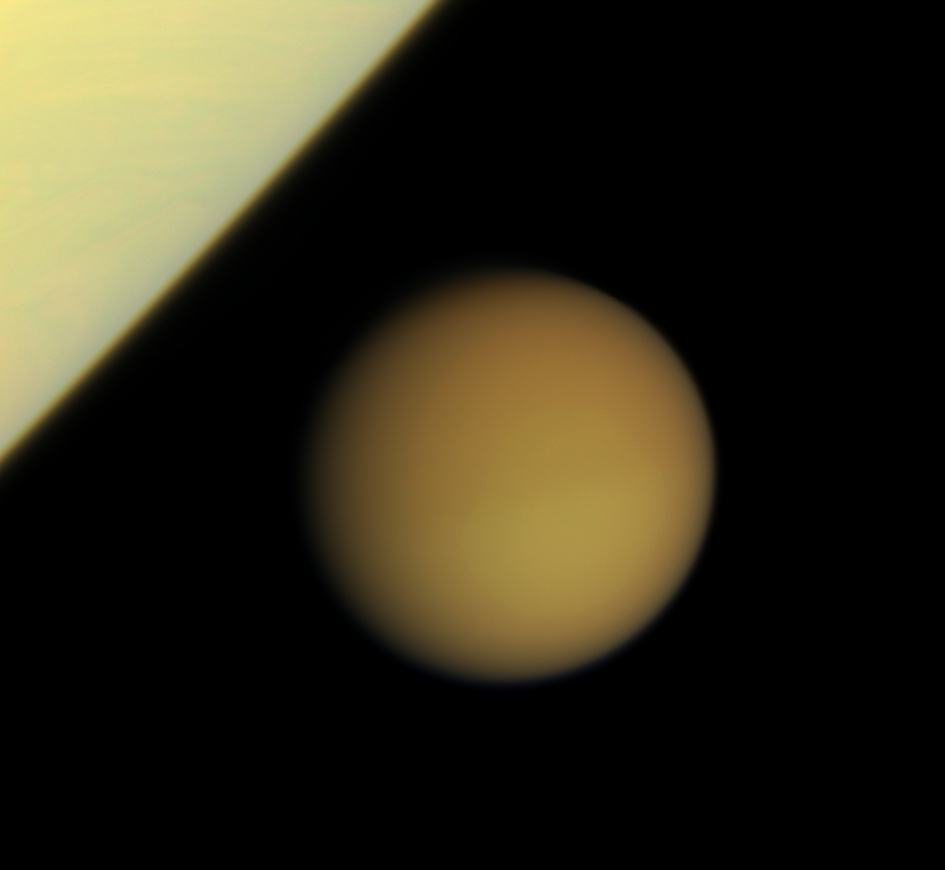

Titan Approaches Saturn

Swathed in its thick blanket of atmosphere, frigid Titan approaches the brilliant limb of Saturn.

This view was obtained just minutes after the wide-angle view, PIA09856.

Images taken using red, green and blue spectral filters were combined to create this natural color view. The images were acquired with the Cassini spacecraft narrow-angle camera on Jan. 29, 2008 at a distance of approximately 2.3 million kilometers (1.4 million miles) from Titan. Image scale is 14 kilometers (8 miles) per pixel.

The Cassini-Huygens mission is a cooperative project of NASA, the European Space Agency and the Italian Space Agency. The Jet Propulsion Laboratory, a division of the California Institute of Technology in Pasadena, manages the mission for NASA’s Science Mission Directorate, Washington, D.C. The Cassini orbiter and its two onboard cameras were designed, developed and assembled at JPL. The imaging operations center is based at the Space Science Institute in Boulder, Colo.

Credit: NASA/JPL/Space Science Institute